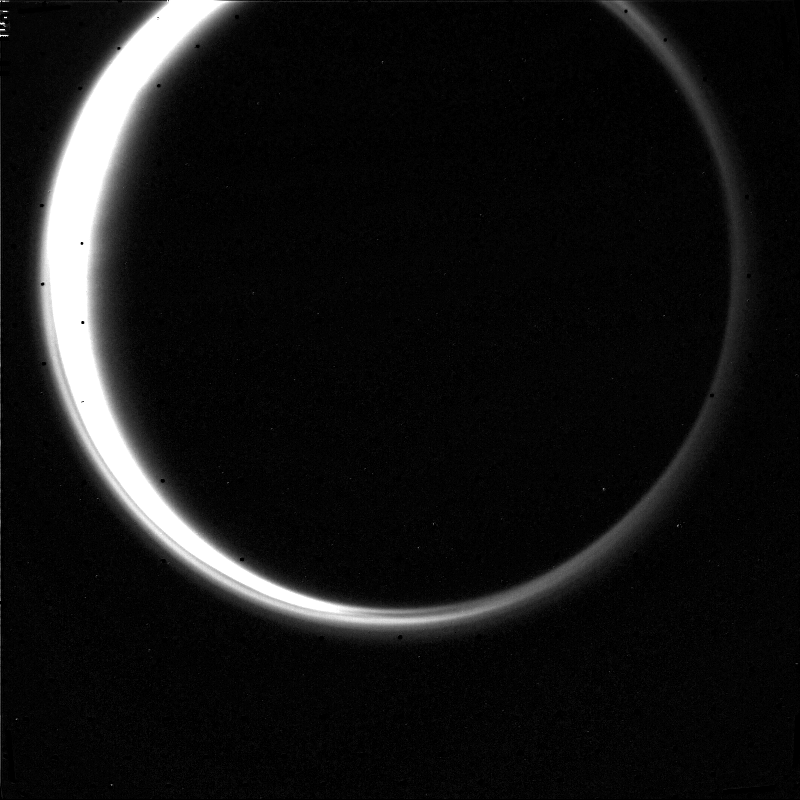

Titan

This narrow-angle camera image of Titan was taken through the Clear filter from a distance of 0.9 million km on 25 August 1981. With a phase angle of 155 degrees, the thick atmosphere can be seen illuminated completely around the disk. A distinct upper haze layer is present over much of the circumference of the disk. JPL managed the Voyager Project for NASA’s Office of Space Science.

Credit: NASA/JPL